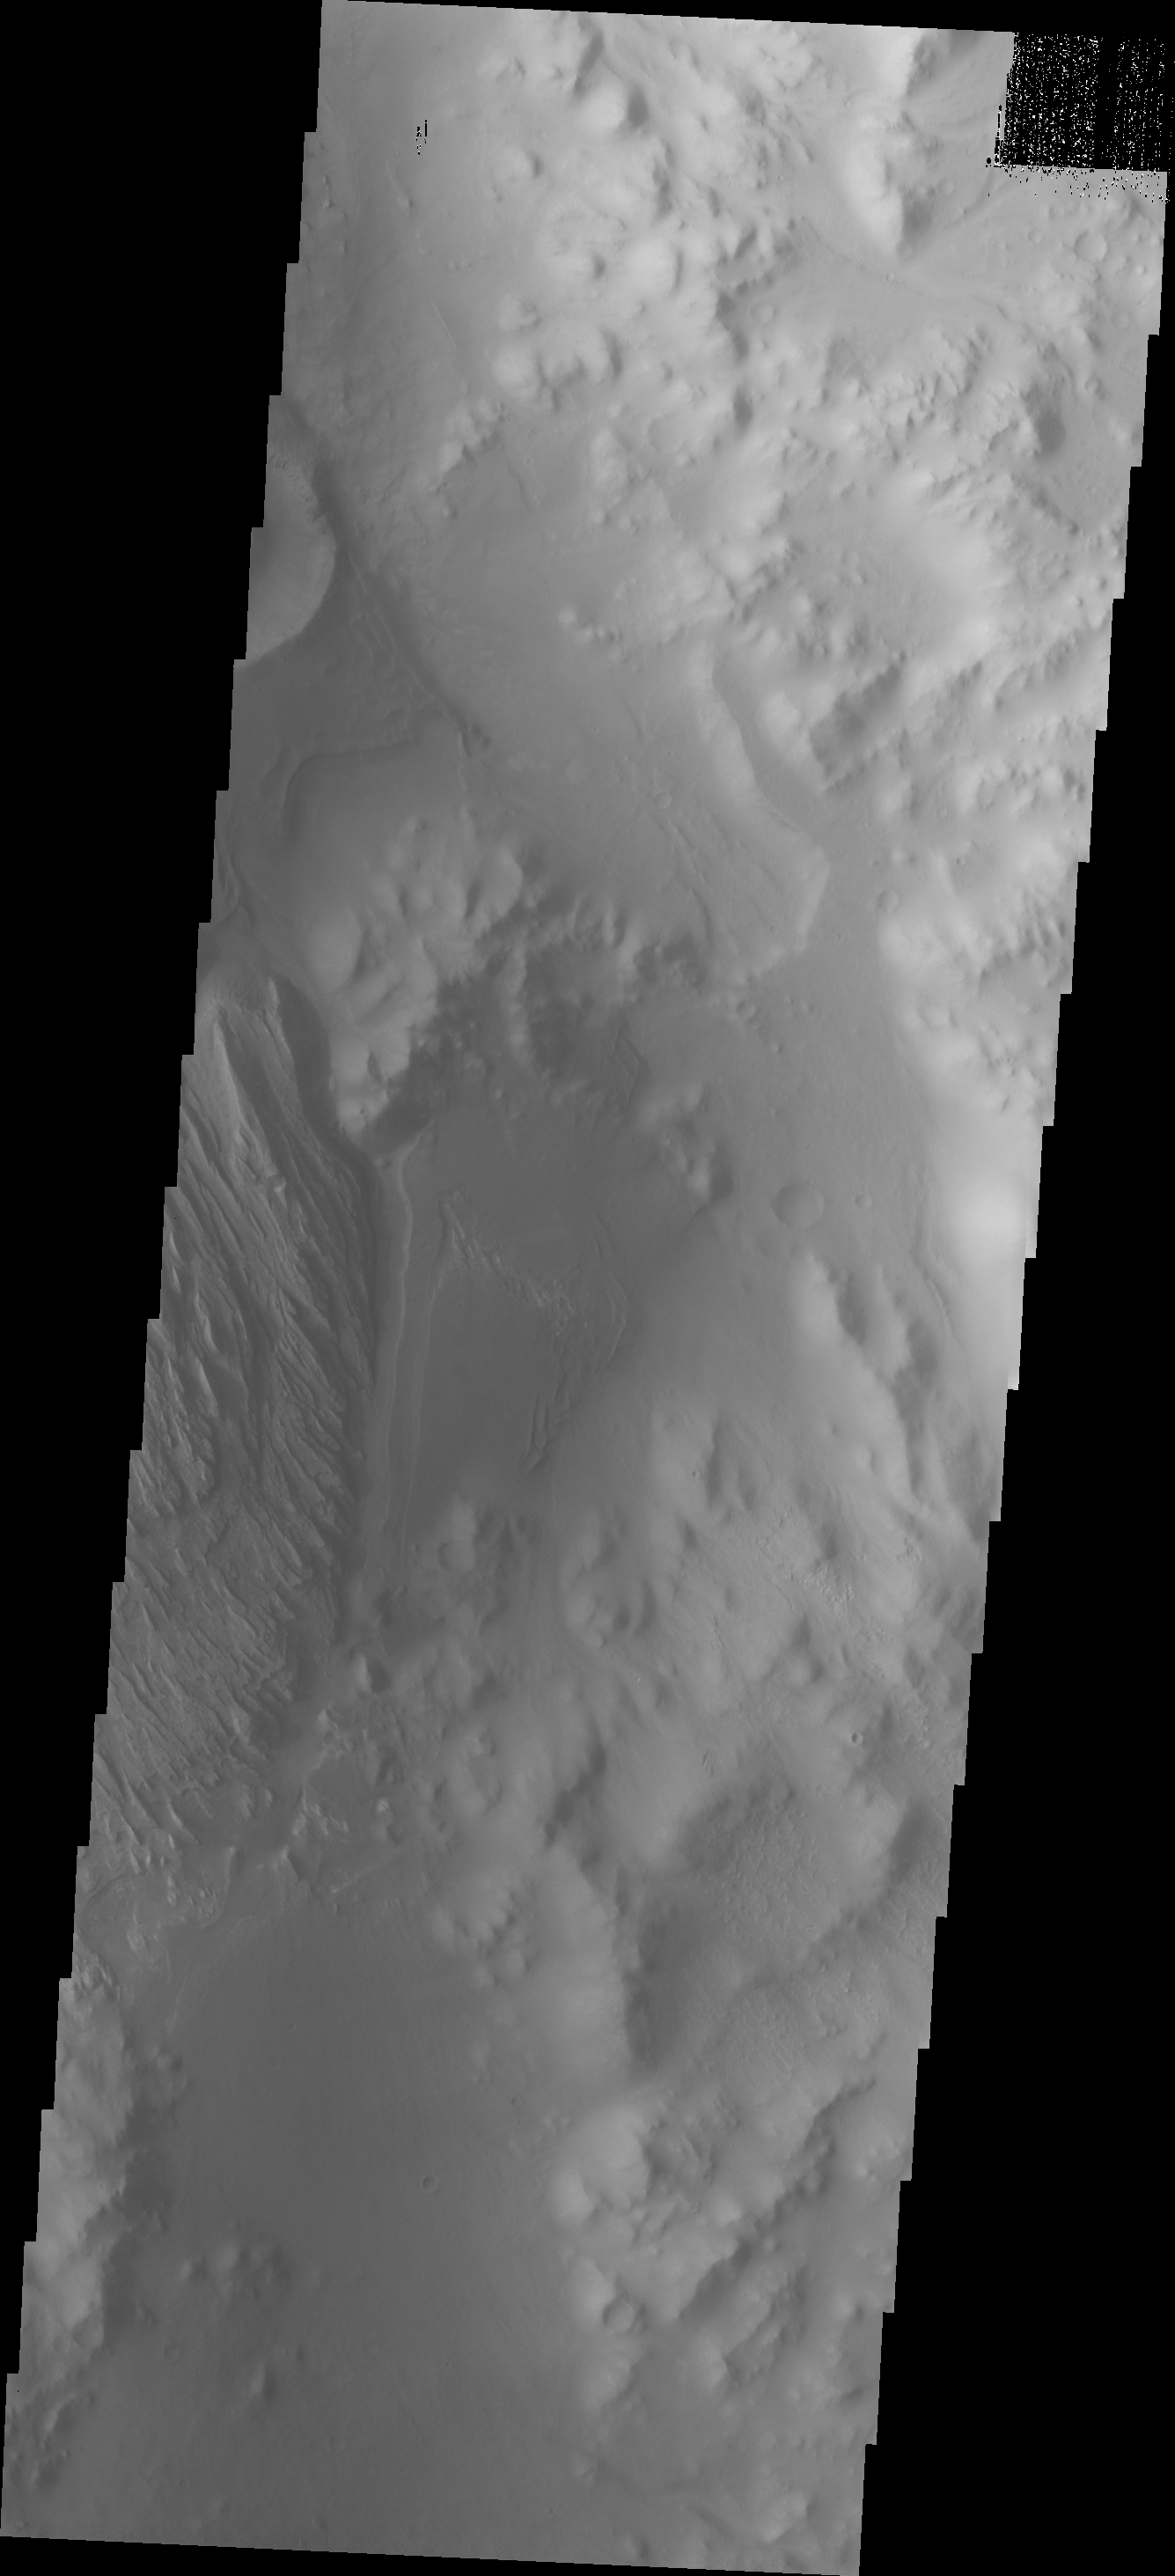

Images of Gale #8

During the month of April Mars will be in conjunction relative to the Earth. This means the Sun is in the line-of-sight between Earth and Mars, and communication between the two planets is almost impossible. For conjunction, the rovers and orbiting spacecraft at Mars continue to operate, but do not send the data to Earth. This recorded data will be sent to Earth when Mars moves away from the sun and the line-of-sight between Earth and Mars is reestablished. During conjunction the THEMIS image of the day will be a visual tour of Gale Crater, the location of the newest rover Curiosity.

This image shows the rough terrain just inside the eastern rim of Gale Crater as well as the eastern extent of Mr. Sharp.

Credit: NASA/JPL-Caltech/ASU